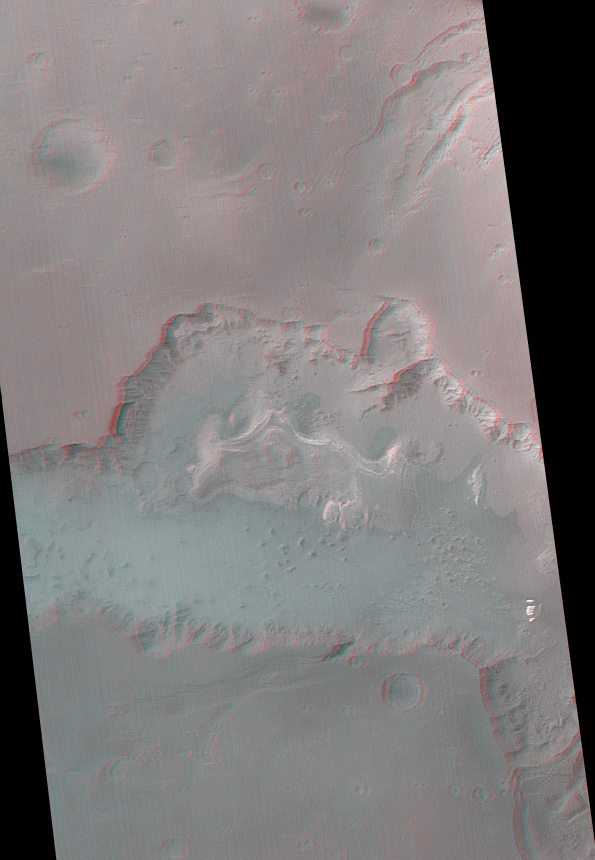

Ganges Chasma in 3-D

Ganges Chasma is part of the Valles Marineris trough system that stretches nearly 5,000 kilometers (3,000 miles) across the western equatorial region of Mars. The stereo anaglyph shown here is a composite of two wide angle MOC images taken during Mars Global Surveyor’s Geodesy Campaign in May-June 1999. The stereoscopic effect can be seen by viewing the image through red-blue “3-D” glasses. In this map-projected view, north is up and the sun’s illumination is from the left.

The center of Ganges Chasma sports a wedding cake-like stack of bright, layered rock. It has been known since the Mariner 9 mission that this bright material is piled nearly as high as the outside rims of the chasm. A smaller outcropping of bright rock is visible toward the lower right. No one yet knows what these layered materials are made of, but speculations over the years have included lake sediments, volcanic ash, and windblown dust. Others have suggested that the bright material is similar to the rock that makes up the walls of the chasm, but that these have been eroded differently or by somewhat different processes.

The smooth floor of Ganges Chasma, particularly in the area south and west of the bright stack of layered material, is a thick, relatively flat sheet of dark, windblown sand. The jumbled troughs and depressions that run from the north side of Ganges Chasma toward the upper right corner of the image were caused by the removal of material beneath the surface, followed by collapse. In other words, these features suggest the presence of a large, partially collapsed cavern beneath the surface north of Ganges Chasma. These features might connect further northward with the Shalbatana Vallis outflow channel, but no one knows for sure. The picture covers an area that is 350 km (217 mi) wide. Ganges Chasma is approximately 3 to 5 kilometers (2-3 miles) deep.

Malin Space Science Systems and the California Institute of Technology built the MOC using spare hardware from the Mars Observer mission. MSSS operates the camera from its facilities in San Diego, CA. The Jet Propulsion Laboratory’s Mars Surveyor Operations Project operates the Mars Global Surveyor spacecraft with its industrial partner, Lockheed Martin Astronautics, from facilities in Pasadena, CA and Denver, CO.

Credit: NASA/JPL/MSSS